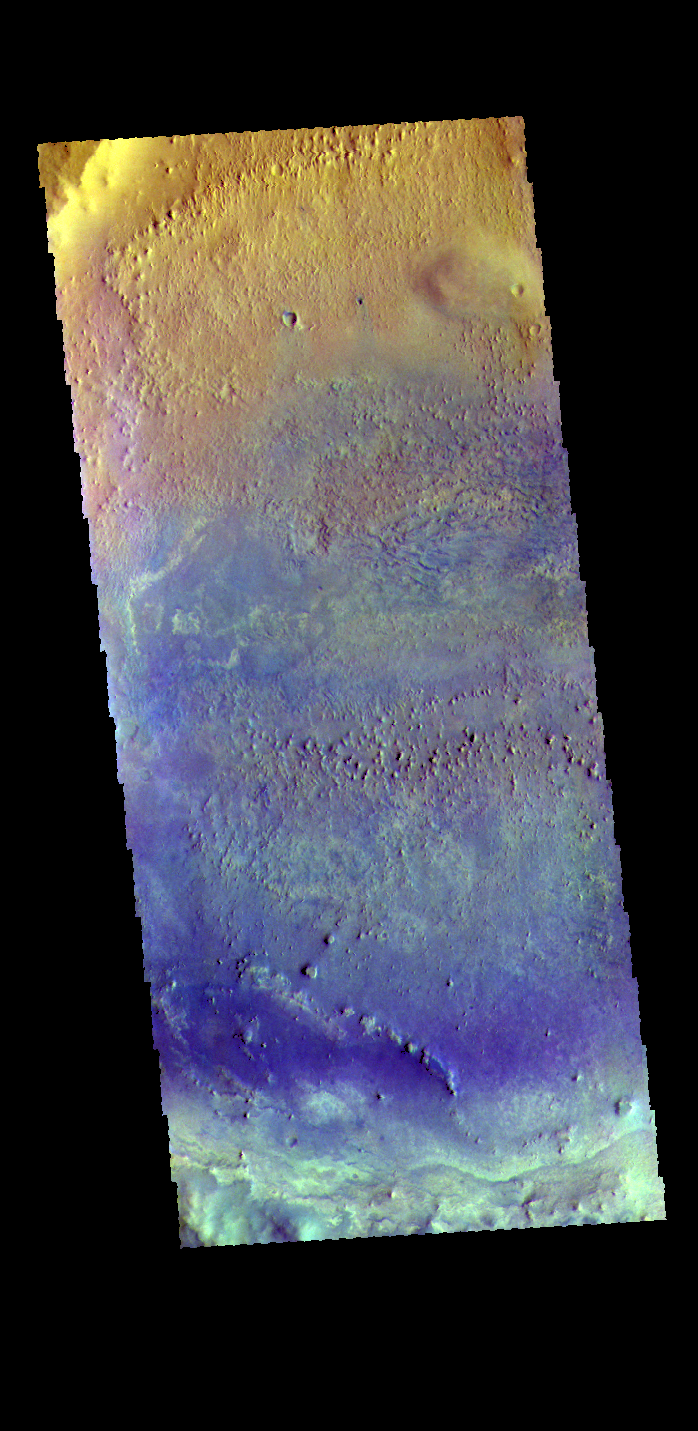

Arabia Terra Crater – False Color

This false color image shows most of the floor of an unnamed crater in southern Arabia Terra. The wide variety of colors indicates a complex geologic history. Dark blue in this false color combination is typically basaltic sand. It appears that in addition to small sand dunes a scattering of sand also covers part of the crater floor.

The THEMIS VIS camera contains 5 filters. The data from different filters can be combined in multiple ways to create a false color image. These false color images may reveal subtle variations of the surface not easily identified in a single band image.

Credit: NASA/JPL-Caltech/ASU